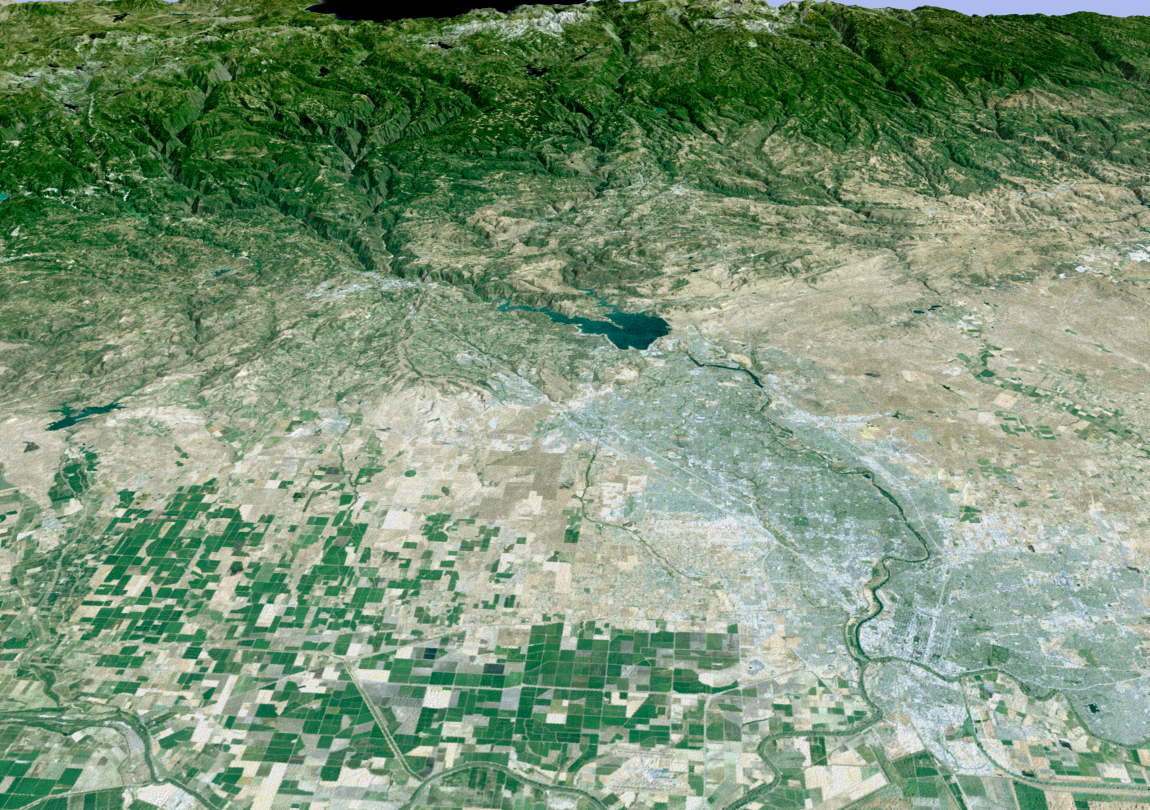

Perspective View with Landsat Overlay, Sacramento, Calif.

California’s state capitol, Sacramento, can be seen clustered along the American and Sacramento Rivers in this computer-generated perspective viewed from the west. Folsom Lake is in the center and the Sierra Nevada is above, with the edge of Lake Tahoe just visible at top center.

This 3-D perspective view was generated using topographic data from the Shuttle Radar Topography Mission (SRTM) and an enhanced color Landsat 5satellite image. Topographic expression is exaggerated two times.

Landsat has been providing visible and infrared views of the Earth since 1972. SRTM elevation data matches the 30-meter (98-foot) resolution of most Landsat images and will substantially help in analyzing the large and growing Landsat image archive.

Elevation data used in this image was acquired by the Shuttle Radar Topography Mission (SRTM) aboard the Space Shuttle Endeavour, launched on Feb. 11, 2000. SRTM used the same radar instrument that comprised the Spaceborne Imaging Radar-C/X-Band Synthetic Aperture Radar (SIR-C/X-SAR) that flew twice on the Space Shuttle Endeavour in 1994. SRTM was designed to collect 3-D measurements of the Earth’s surface. To collect the 3-D data, engineers added a 60-meter (approximately 200-foot) mast, installed additional C-band and X-band antennas, and improved tracking and navigation devices. The mission is a cooperative project between NASA, the National Imagery and Mapping Agency (NIMA) of the U.S. Department of Defense and the German and Italian space agencies. It is managed by NASA’s Jet Propulsion Laboratory, Pasadena, Calif., for NASA’s Earth Science Enterprise, Washington, D.C.

Size: scale varies in this perspective image
Location: 38.6 deg. North lat., 121.3 deg. West lon.
Orientation: looking east
Image Data: Landsat Bands 3, 2, 1 as red, green, blue, respectively
Original Data Resolution: SRTM 1 arcsecond (30 meters or 98 feet), Thematic Mapper 1 arcsecond (30 meters or 98 feet)
Date Acquired: February 2000 (SRTM)

Credit: NASA/JPL/NIMA